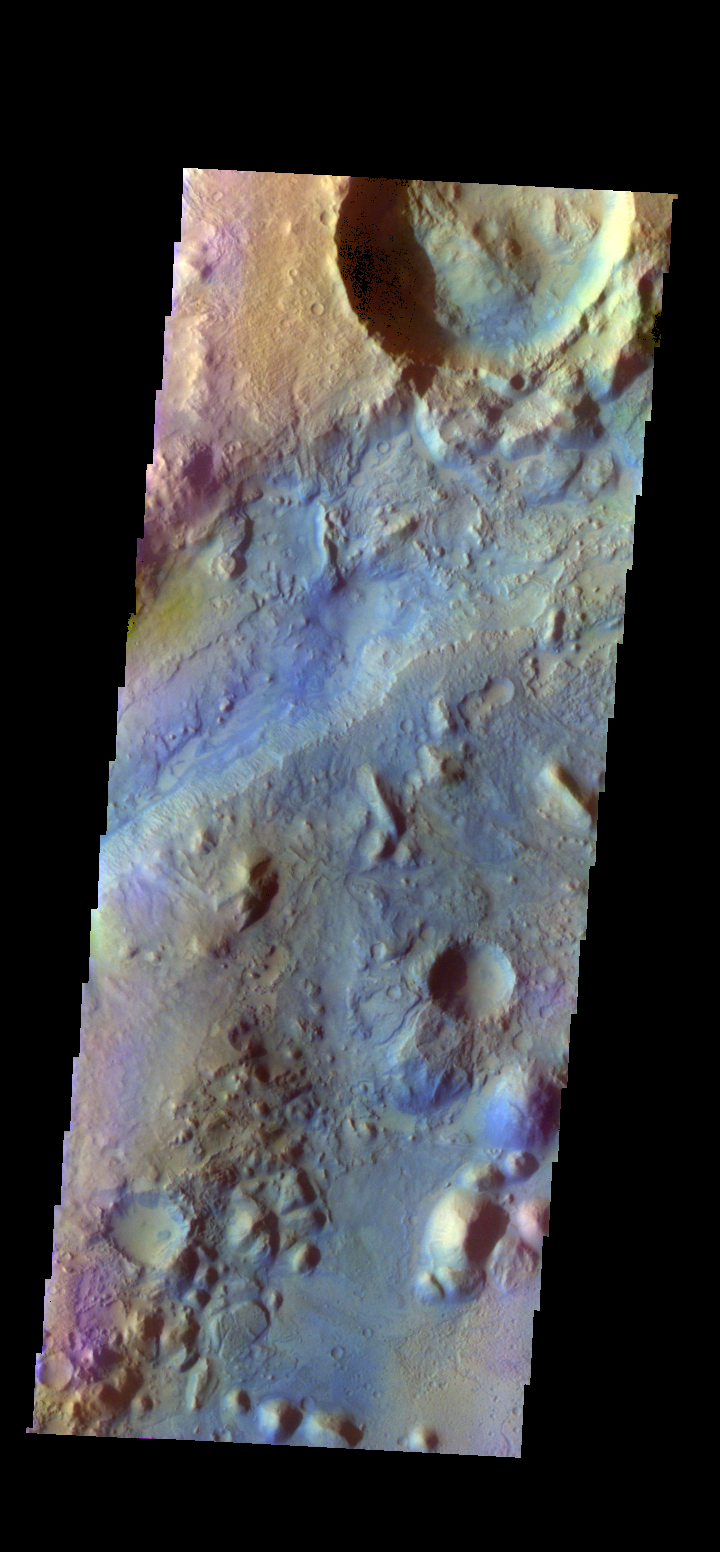

Nili Fossae – False Color

The THEMIS camera contains 5 filters. The data from different filters can be combined in multiple ways to create a false color image. These false color images may reveal subtle variations of the surface not easily identified in a single band image. Today’s false color image shows part of Nili Fossae.

Credit: NASA/JPL-Caltech/ASU